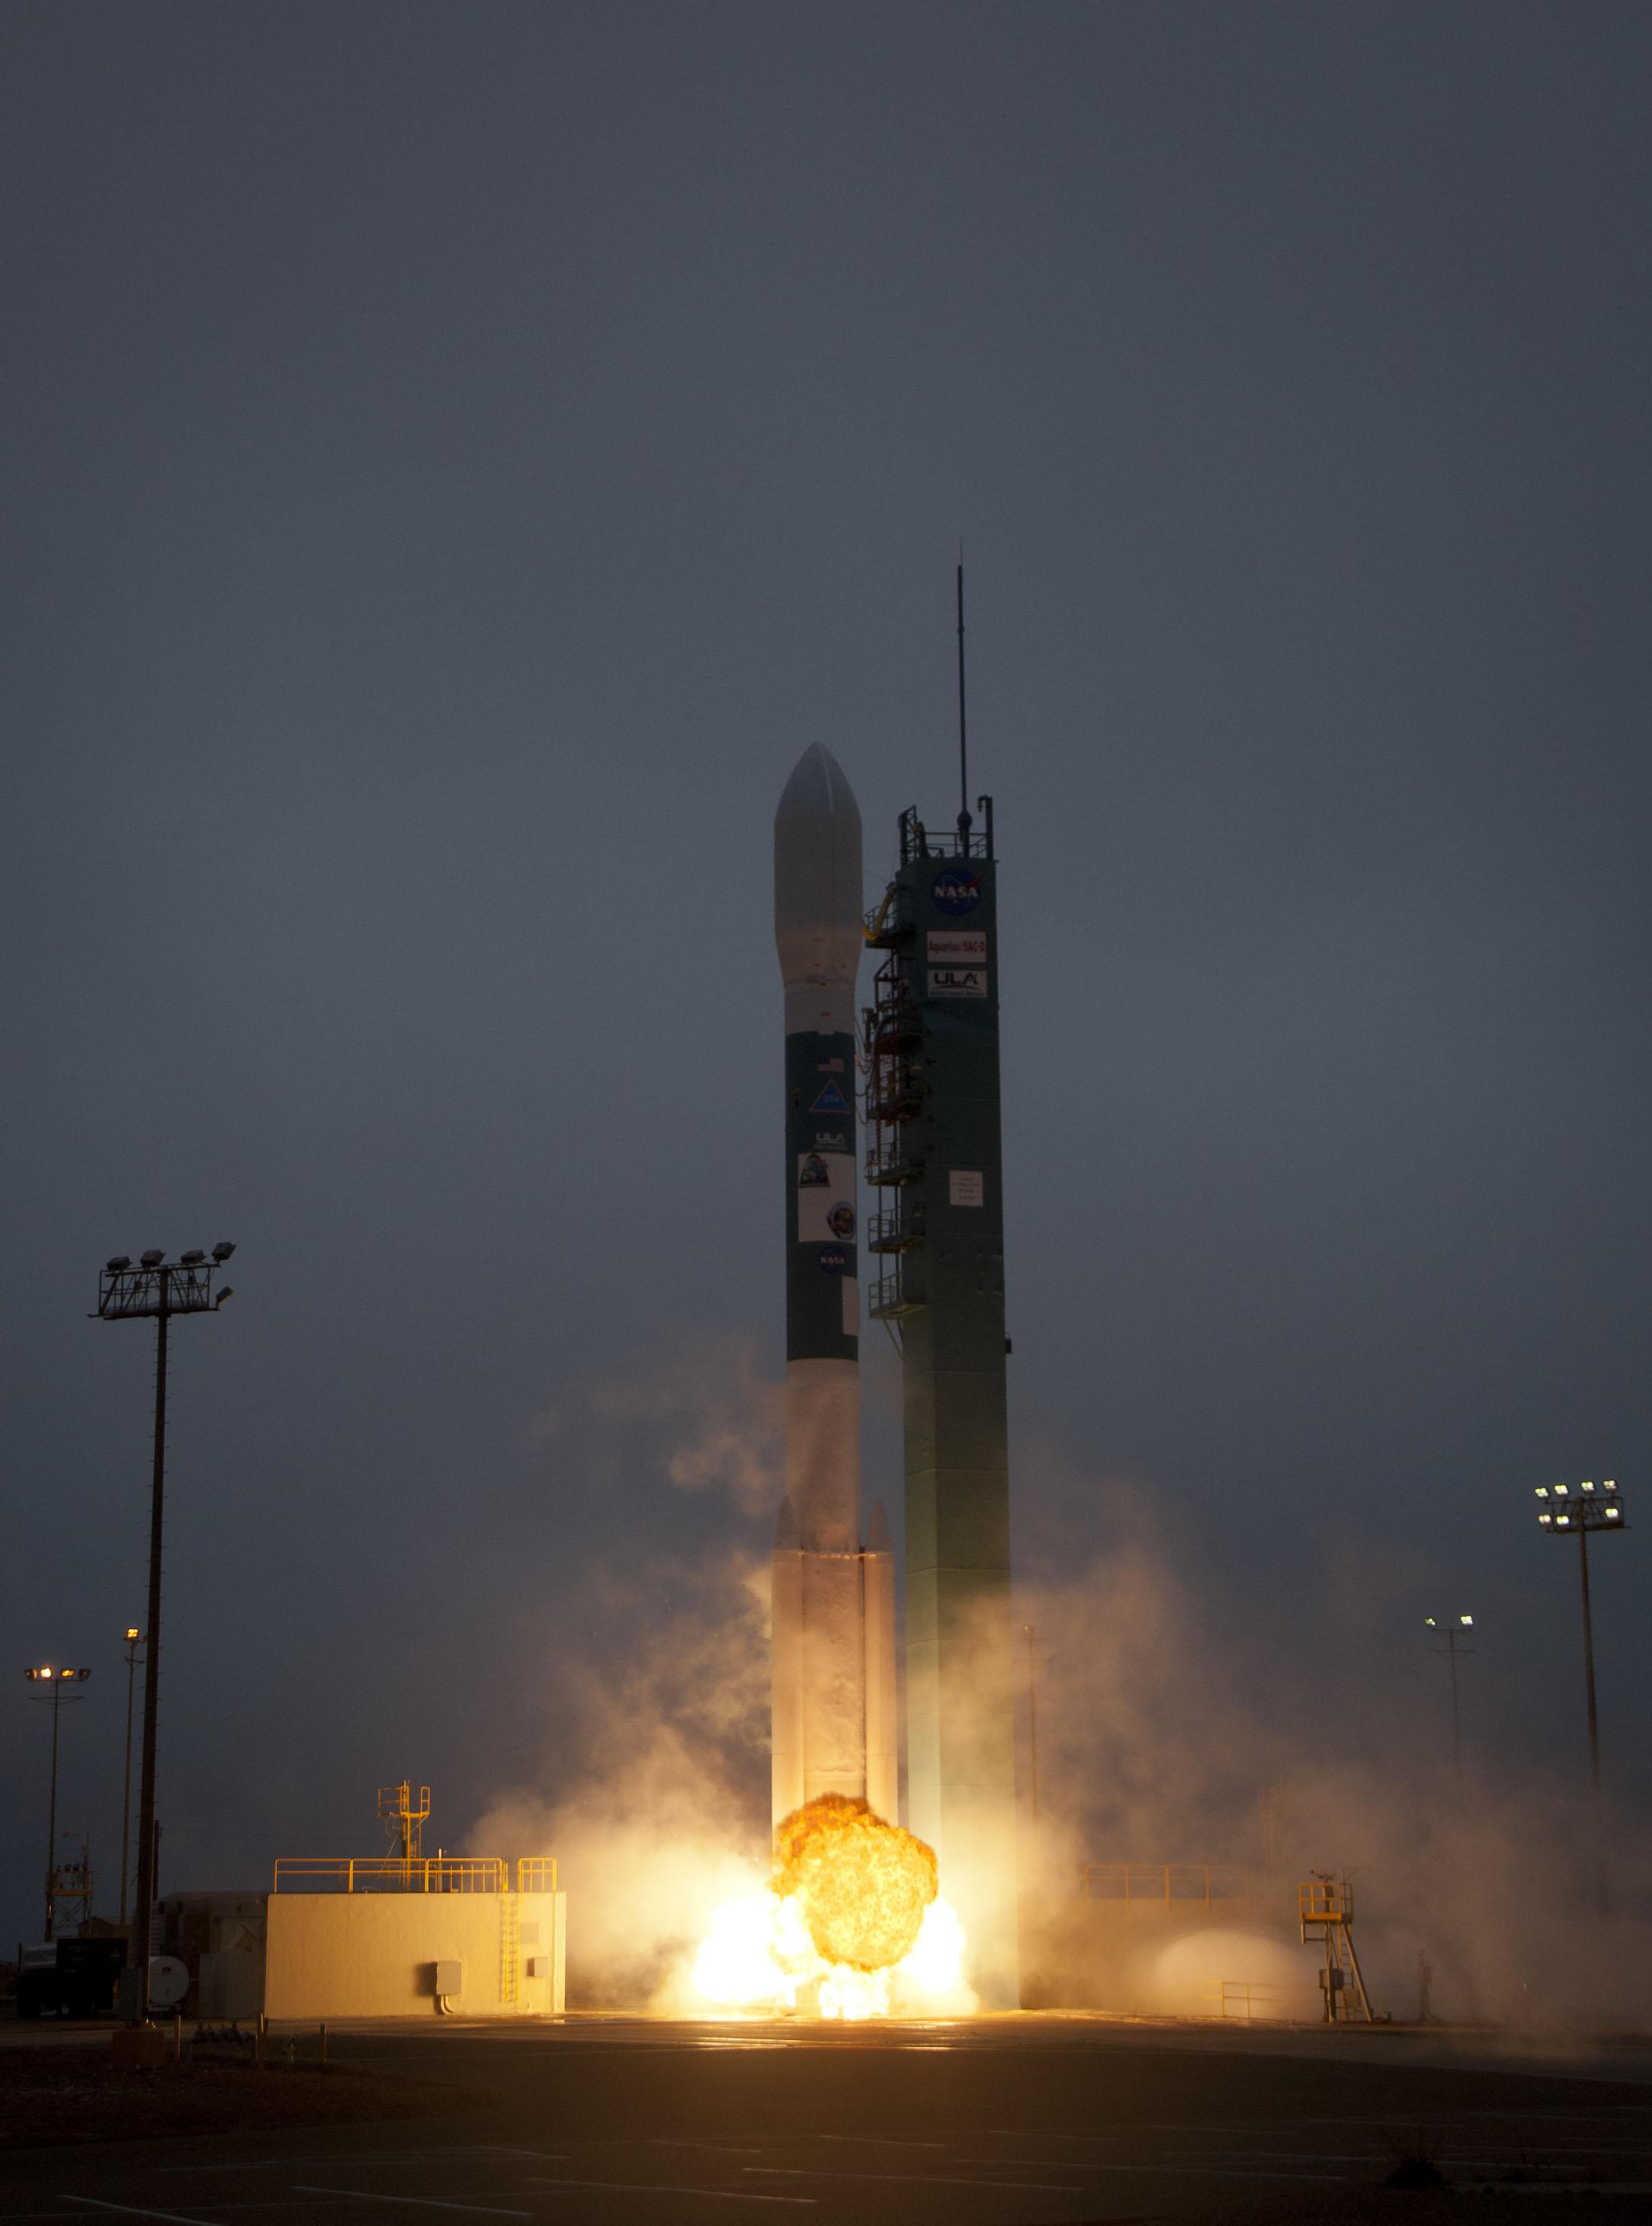

Aquarius Lifts Off!

A Delta II rocket launches with the Aquarius/SAC-D spacecraft payload from Space Launch Complex 2 at Vandenberg Air Force Base, Calif. on Friday, June 10, 2011. The joint U.S./Argentinian Aquarius/Satélite de Aplicaciones Científicas (SAC)-D mission, set to launch June 10, will map the salinity at the ocean surface, information critical to improving our understanding of two major components of Earth’s climate system: the water cycle and ocean circulation.

Credit: NASA/Bill Ingalls